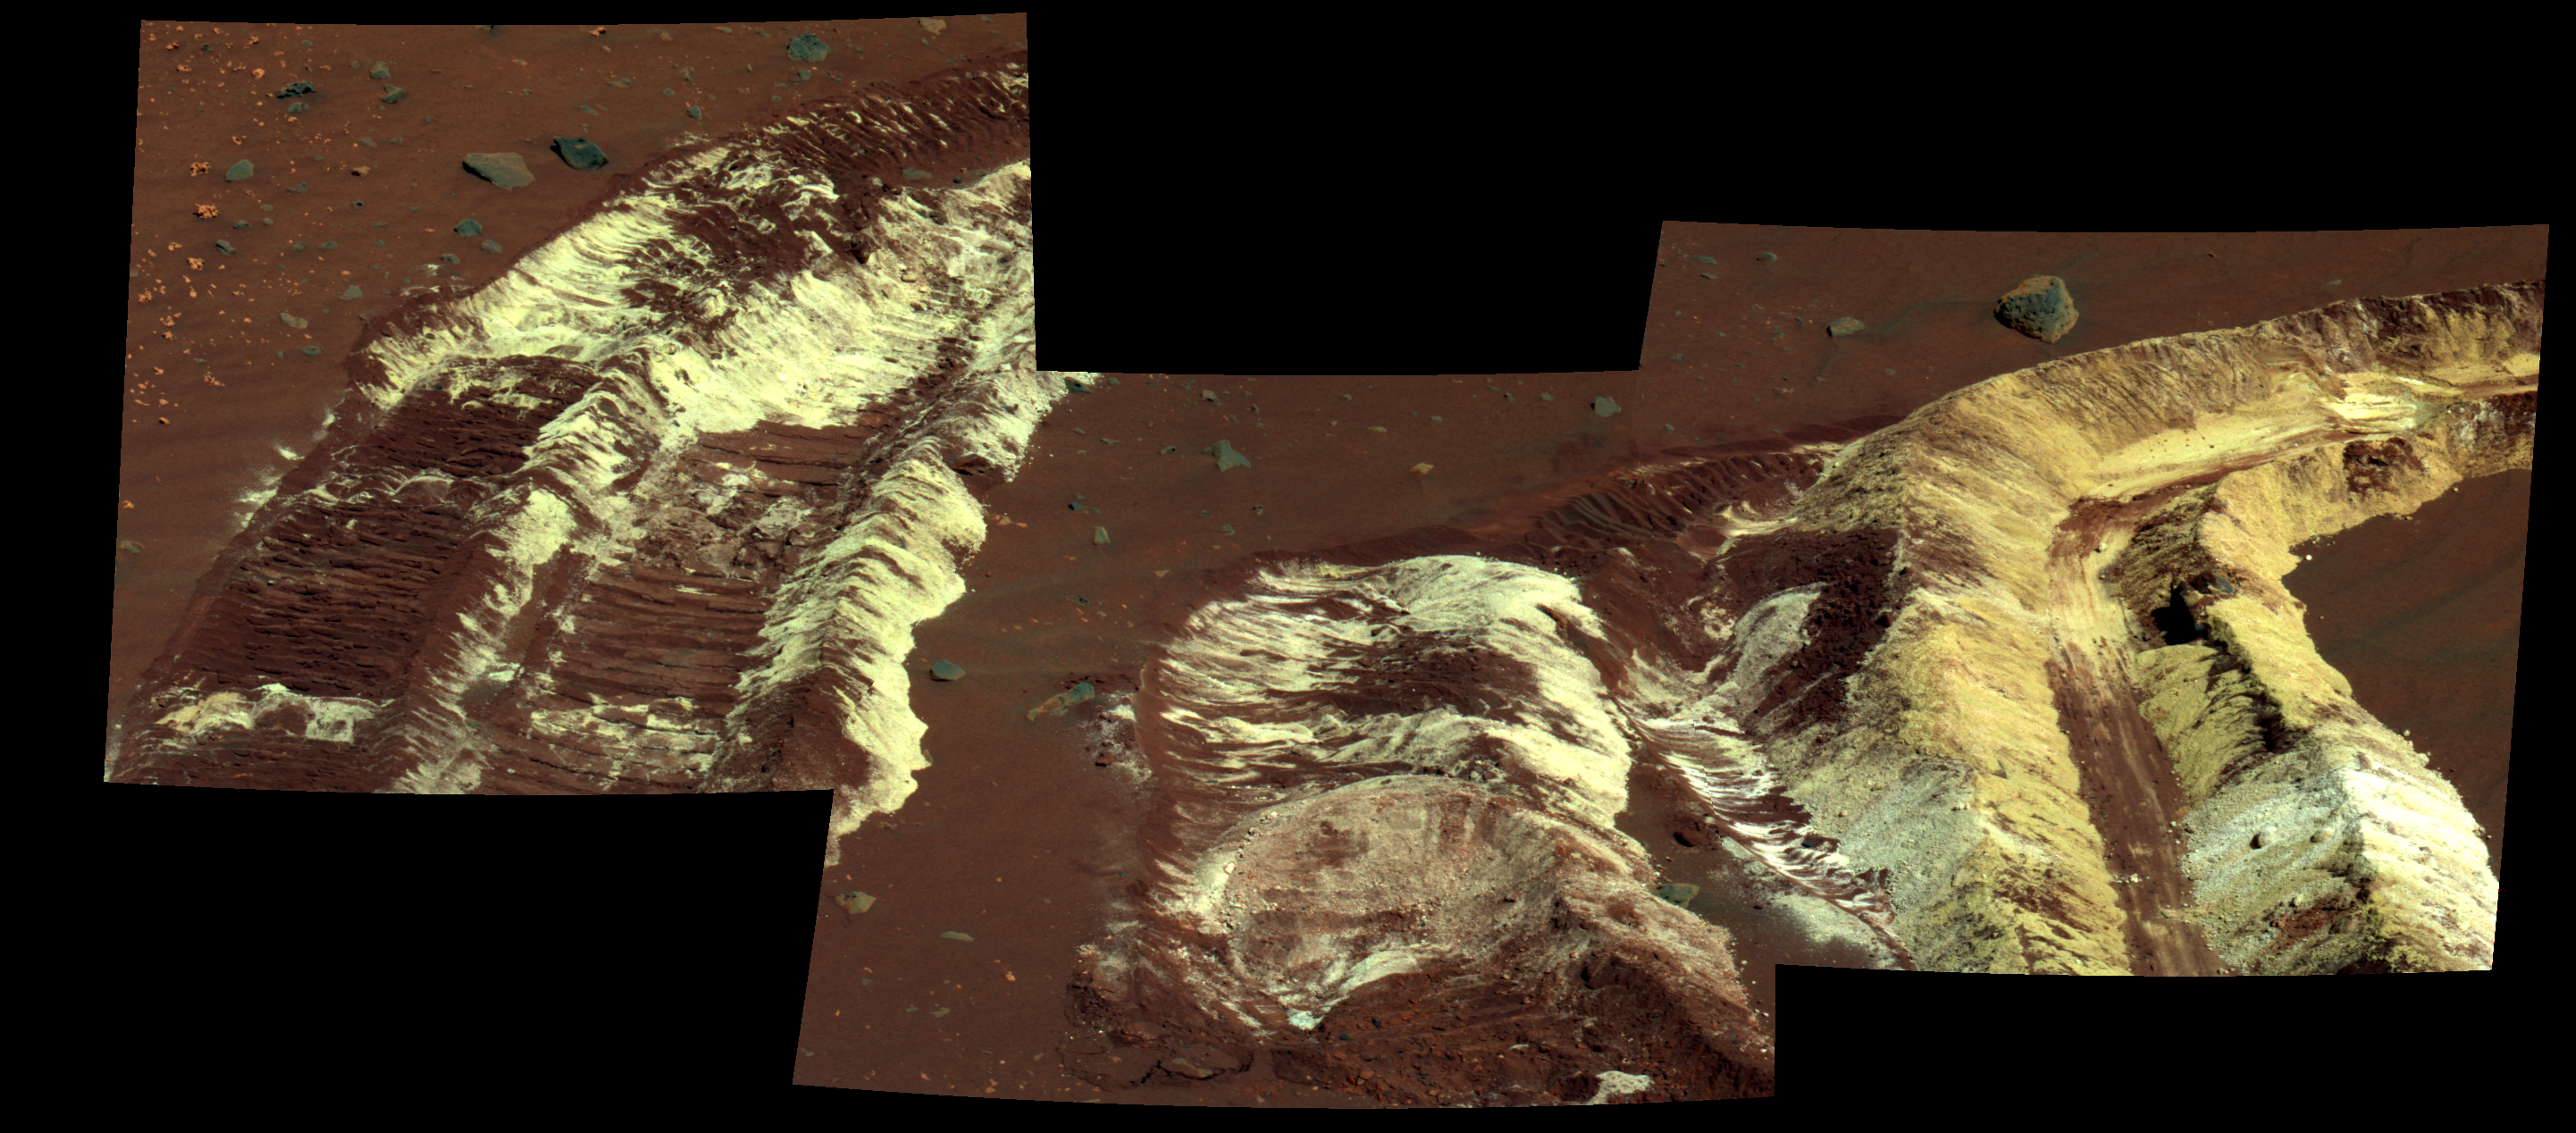

Bright Soil Near ‘McCool’ (False Color)

While driving eastward toward the northwestern flank of “McCool Hill,” the wheels of NASA’s Mars Exploration Rover Spirit churned up the largest amount of bright soil discovered so far in the mission. This image from Spirit’s panoramic camera (Pancam), taken on the rover’s 788th Martian day, or sol, of exploration (March 22, 2006), shows the strikingly bright tone and large extent of the materials uncovered.

Several days earlier, Spirit’s wheels unearthed a small patch of light-toned material informally named “Tyrone.” In images from Spirit’s panoramic camera, “Tyrone” strongly resembled both “Arad” and “Paso Robles,” two patches of light-toned soils discovered earlier in the mission. Spirit found “Paso Robles” in 2005 while climbing “Cumberland Ridge” on the western slope of “Husband Hill.” In early January 2006, the rover discovered “Arad” on the basin floor just south of “Husband Hill.” Spirit’s instruments confirmed that those soils had a salty chemistry dominated by iron-bearing sulfates. Spirit’s Pancam and miniature thermal emission spectrometer examined this most recent discovery, and researchers will compare its properties with the properties of those other deposits.

These discoveries indicate that salty, light-toned soil deposits might be widely distributed on the flanks and valley floors of the “Columbia Hills” region in Gusev Crater on Mars. The salts, which are easily mobilized and concentrated in liquid solution, may record the past presence of water. So far, these enigmatic materials have generated more questions than answers, however, and as Spirit continues to drive across this region in search of a safe winter haven, the team continues to formulate and test hypotheses to explain the rover’s most fascinating recent discovery.

This image is a false-color rendering using using Pancam’s 753-nanometer, 535-nanometer, and 432-nanometer filters.

Credit: NASA/JPL-Caltech/Cornell